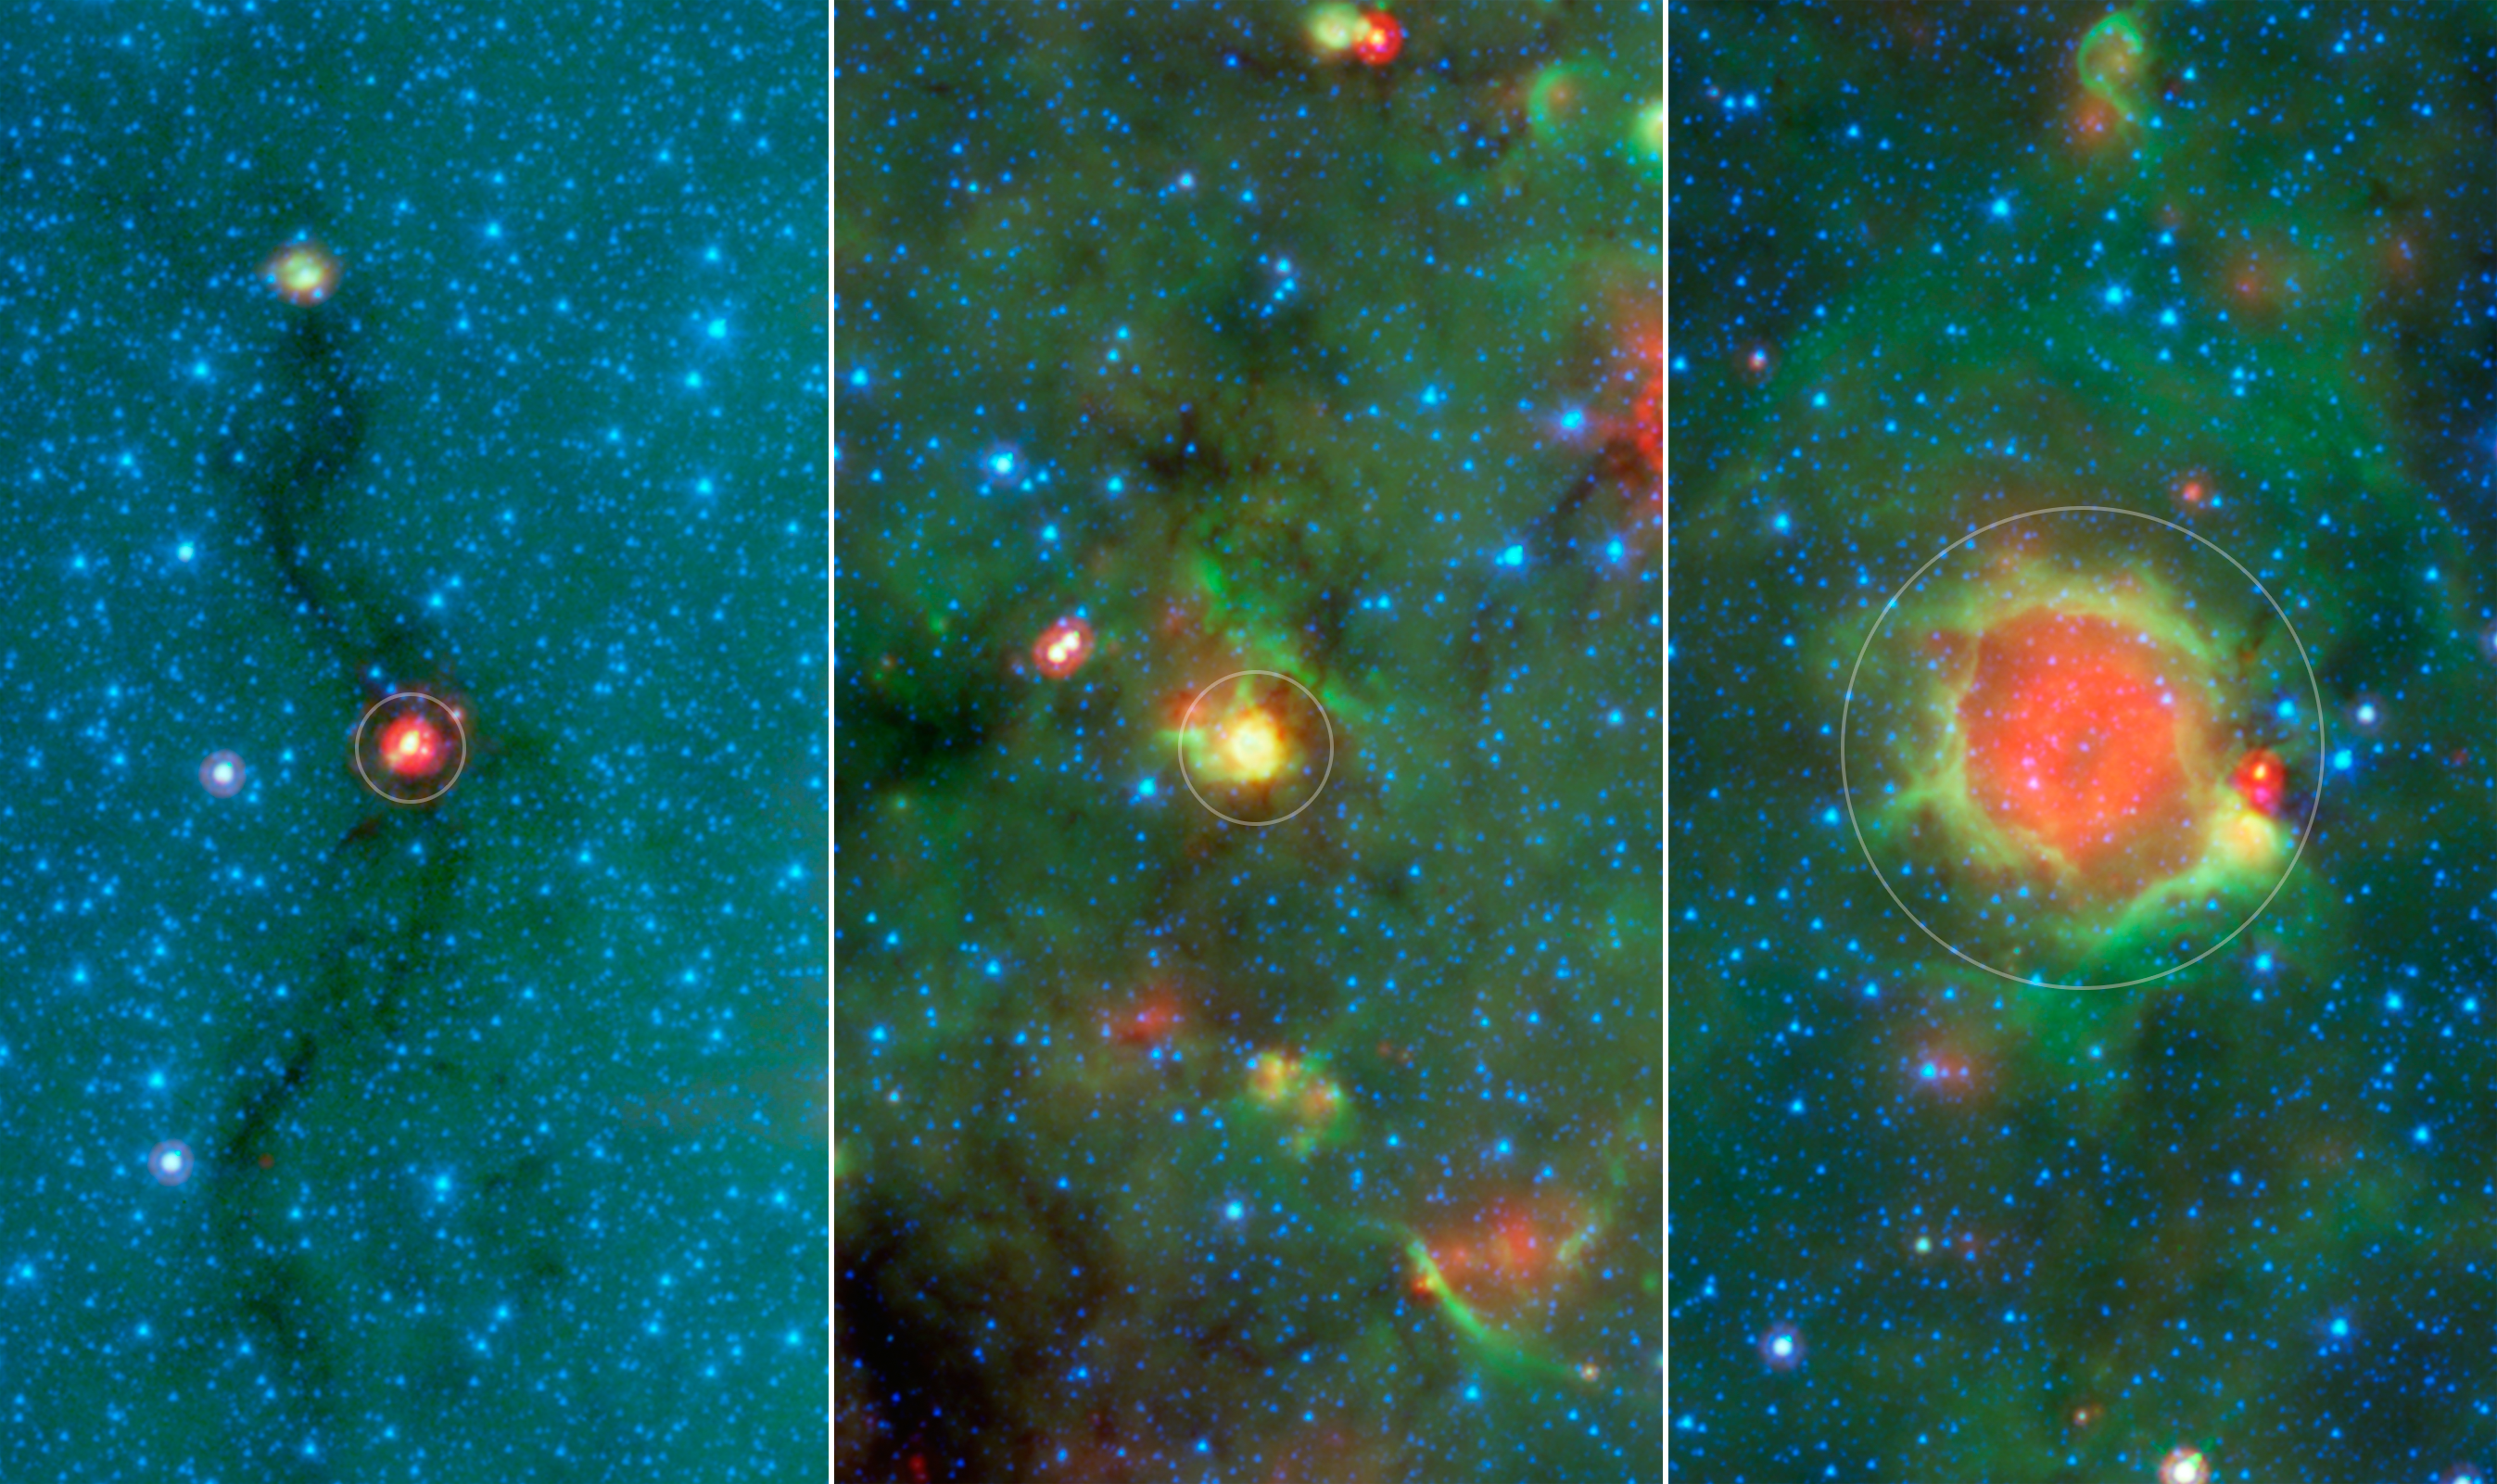

Evolution of a Massive Star

Poster Version

Download the full resolution TIFF file

This series of images show three evolutionary phases of massive star formation, as pictured in infrared images from NASA’s Spitzer Space Telescope. The stars start out in thick cocoon of dust (left), evolve into hotter features dubbed “yellowballs” (center); and finally, blow out cavities in the surrounding dust and gas, resulting in green-rimmed bubbles with red centers (right). The process shown here takes roughly a million years. Even the oldest phase shown here is fairly young, as massive stars live a few million years. Eventually, the stars will migrate away from their birth clouds.

In this image, infrared light of 3.6 microns is blue; 8-micron light is green; and 24-micron light is red.

NASA’s Jet Propulsion Laboratory, Pasadena, California, manages the Spitzer Space Telescope mission for NASA’s Science Mission Directorate, Washington. Science operations are conducted at the Spitzer Science Center at the California Institute of Technology in Pasadena. Spacecraft operations are based at Lockheed Martin Space Systems Company, Littleton, Colorado. Data are archived at the Infrared Science Archive housed at the Infrared Processing and Analysis Center at Caltech. Caltech manages JPL for NASA.

Credit: NASA/JPL-Caltech